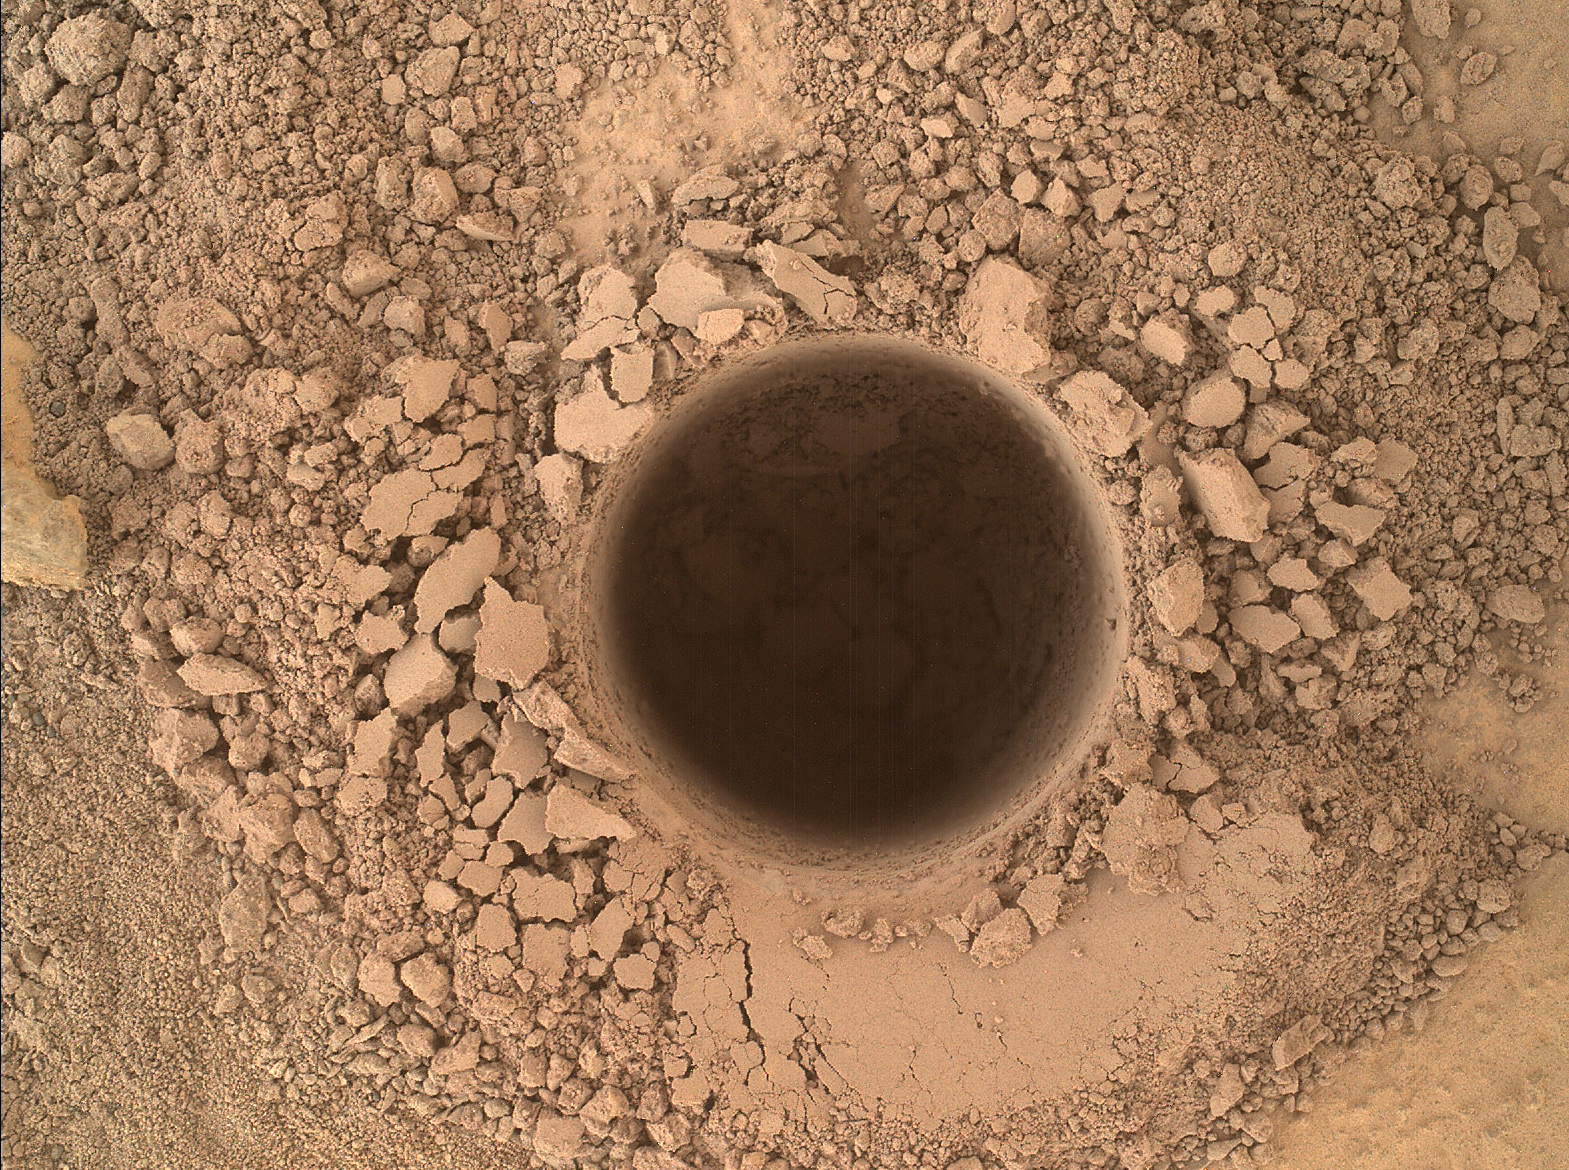

First Sampling Hole in Mount Sharp

This image from the Mars Hand Lens Imager (MAHLI) camera on NASA’s Curiosity Mars rover shows the first sample-collection hole drilled in Mount Sharp, the layered mountain that is the science destination of the rover’s extended mission.

The hole is 0.63 inch (1.6 centimeters) in diameter and about 2.6 inches (6.7 centimeters) deep, at a target called “Confidence Hills” on the “Pahrump Hills” outcrop at the base of the mountain.

This is a merged-focus image product combining information from multiple images that MAHLI took from a position 2 inches (5 centimeters) away from the target. The images were taken on Sept. 24, 2014, during the 759th Martian day, or sol, of Curiosity’s work on Mars.

MAHLI was built by Malin Space Science Systems, San Diego. NASA’s Jet Propulsion Laboratory, a division of the California Institute of Technology in Pasadena, manages the Mars Science Laboratory Project for the NASA Science Mission Directorate, Washington. JPL designed and built the project’s Curiosity rover.

Credit: NASA/JPL-Caltech/MSSS